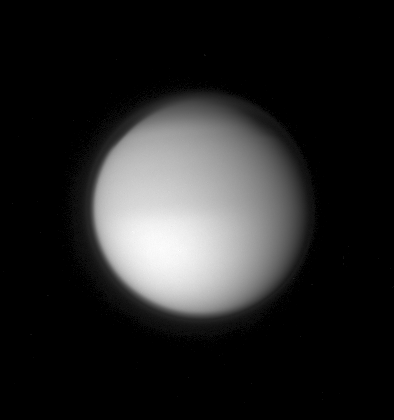

The Smog-bound Moon

A hazy orb hangs in space, swathed in its dense cocoon of frigid atmosphere. Titan’s global, detached, high-altitude haze layer is visible here. Also visible is Titan’s enigmatic polar hood, which hangs over the polar regions of the moon’s northern hemisphere. Scientists will track changes in this feature as winter in Titan’s northern hemisphere advances to spring.

Titan is 5,150 kilometers (3,200 miles) across.

The image was taken in visible blue light with the Cassini spacecraft narrow-angle camera on Sept. 9, 2007. The view was acquired at a distance of approximately 4.5 million kilometers (2.8 million miles) from Titan and at a Sun-Titan-spacecraft, or phase, angle of 28 degrees. Image scale is 27 kilometers (17 miles) per pixel.

The Cassini-Huygens mission is a cooperative project of NASA, the European Space Agency and the Italian Space Agency. The Jet Propulsion Laboratory, a division of the California Institute of Technology in Pasadena, manages the mission for NASA’s Science Mission Directorate, Washington, D.C. The Cassini orbiter and its two onboard cameras were designed, developed and assembled at JPL. The imaging operations center is based at the Space Science Institute in Boulder, Colo.

Credit: NASA/JPL/Space Science Institute